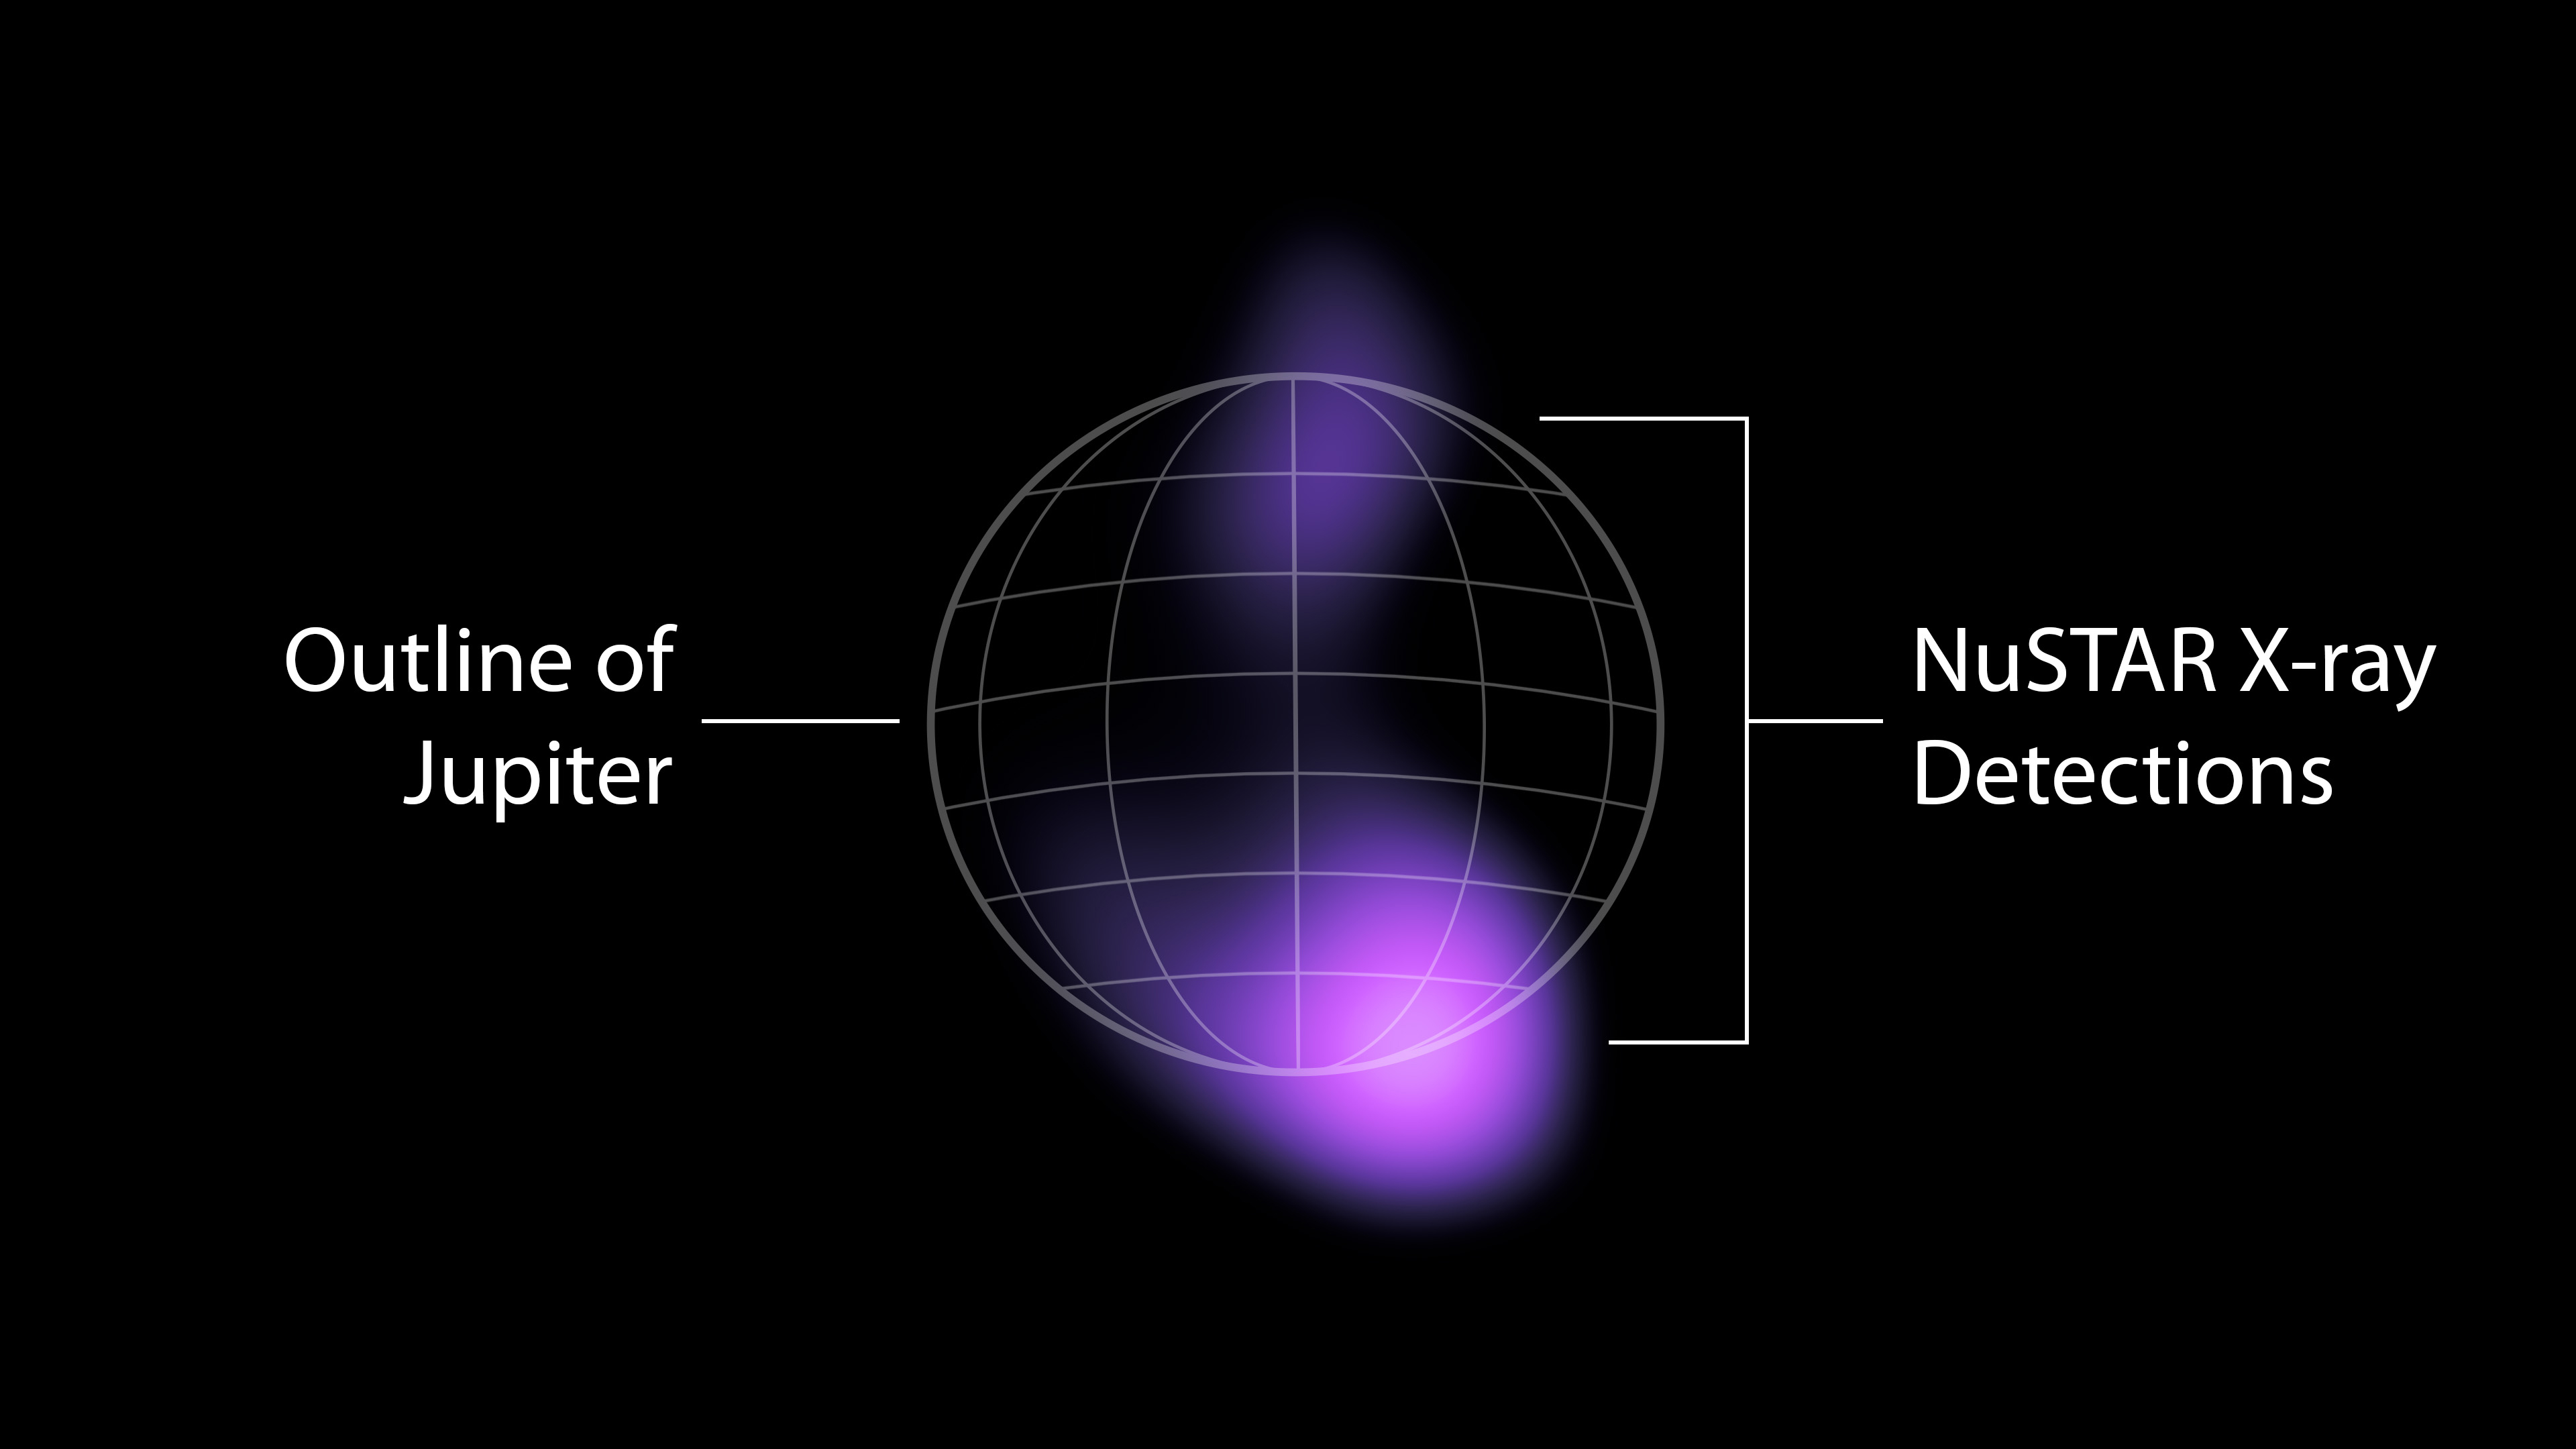

High-Energy X-rays Detected From Jupiter’s Auroras

The areas where high-energy X-rays were detected by NASA’s NuSTAR (Nuclear Spectroscopic Telescope Array) from the auroras near Jupiter’s north and south poles are shown in purple in this graphic. The emissions are the highest-energy light ever seen at Jupiter and the highest-energy light ever detected from a planet in our solar system other than Earth. The light comes from accelerated electrons colliding with the atmosphere. NuSTAR cannot pinpoint the source of the light with high precision, but can only find that it is coming from somewhere in the purple-colored regions.

X-rays are a form of light, but with much higher energies and shorter wavelengths than the visible light human eyes can see. NASA’s Chandra X-ray Observatory and the ESA (European Space Agency) XMM-Newton observatory have both studied X-rays from Jupiter’s auroras – produced when volcanos on Jupiter’s moon Io shower the planet with ions (atoms stripped of their electrons). Jupiter’s powerful magnetic field accelerates the particles and funnels them toward the planet’s poles, where they collide with its atmosphere and release energy in the form of light, including X-rays.

Electrons from Io are also accelerated by the planet’s magnetic field, according to observations by the Jovian Auroral Distributions Experiment (JADE) and Jupiter Energetic-particle Detector Instrument (JEDI) on NASA’s Juno spacecraft, which arrived at Jupiter in 2016. Researchers suspected that those electrons should produce even higher-energy X-rays than those observed by Chandra and XMM-Newton, and the NuSTAR detections confirm that hypothesis.

The high-energy X-rays are relatively faint, and required a week of NuSTAR observations to detect. Scientists have detected X-rays in Earth’s auroras with even higher energies than what NuSTAR saw at Jupiter, but those emissions can only be spotted by small satellites or high-altitude balloons that get extremely close to the locations in the atmosphere that generate those X-rays.

NuSTAR launched on June 13, 2012. A Small Explorer mission led by Caltech and managed by JPL for NASA’s Science Mission Directorate in Washington, it was developed in partnership with the Danish Technical University and the Italian Space Agency (ASI). The telescope optics were built by Columbia University, NASA’s Goddard Space Flight Center in Greenbelt, Maryland, and DTU. The spacecraft was built by Orbital Sciences Corp. in Dulles, Virginia. NuSTAR’s mission operations center is at the University of California, Berkeley, and the official data archive is at NASA’s High Energy Astrophysics Science Archive Research Center. ASI provides the mission’s ground station and a mirror data archive. Caltech manages JPL for NASA.

JPL manages the Juno mission for the principal investigator, Scott J. Bolton of the Southwest Research Institute in San Antonio. Juno is part of NASA’s New Frontiers Program, which is managed at NASA’s Marshall Space Flight Center in Huntsville, Alabama, for the agency’s Science Mission Directorate. Lockheed Martin Space in Denver built and operates the spacecraft.

Credit: NASA/JPL-Caltech